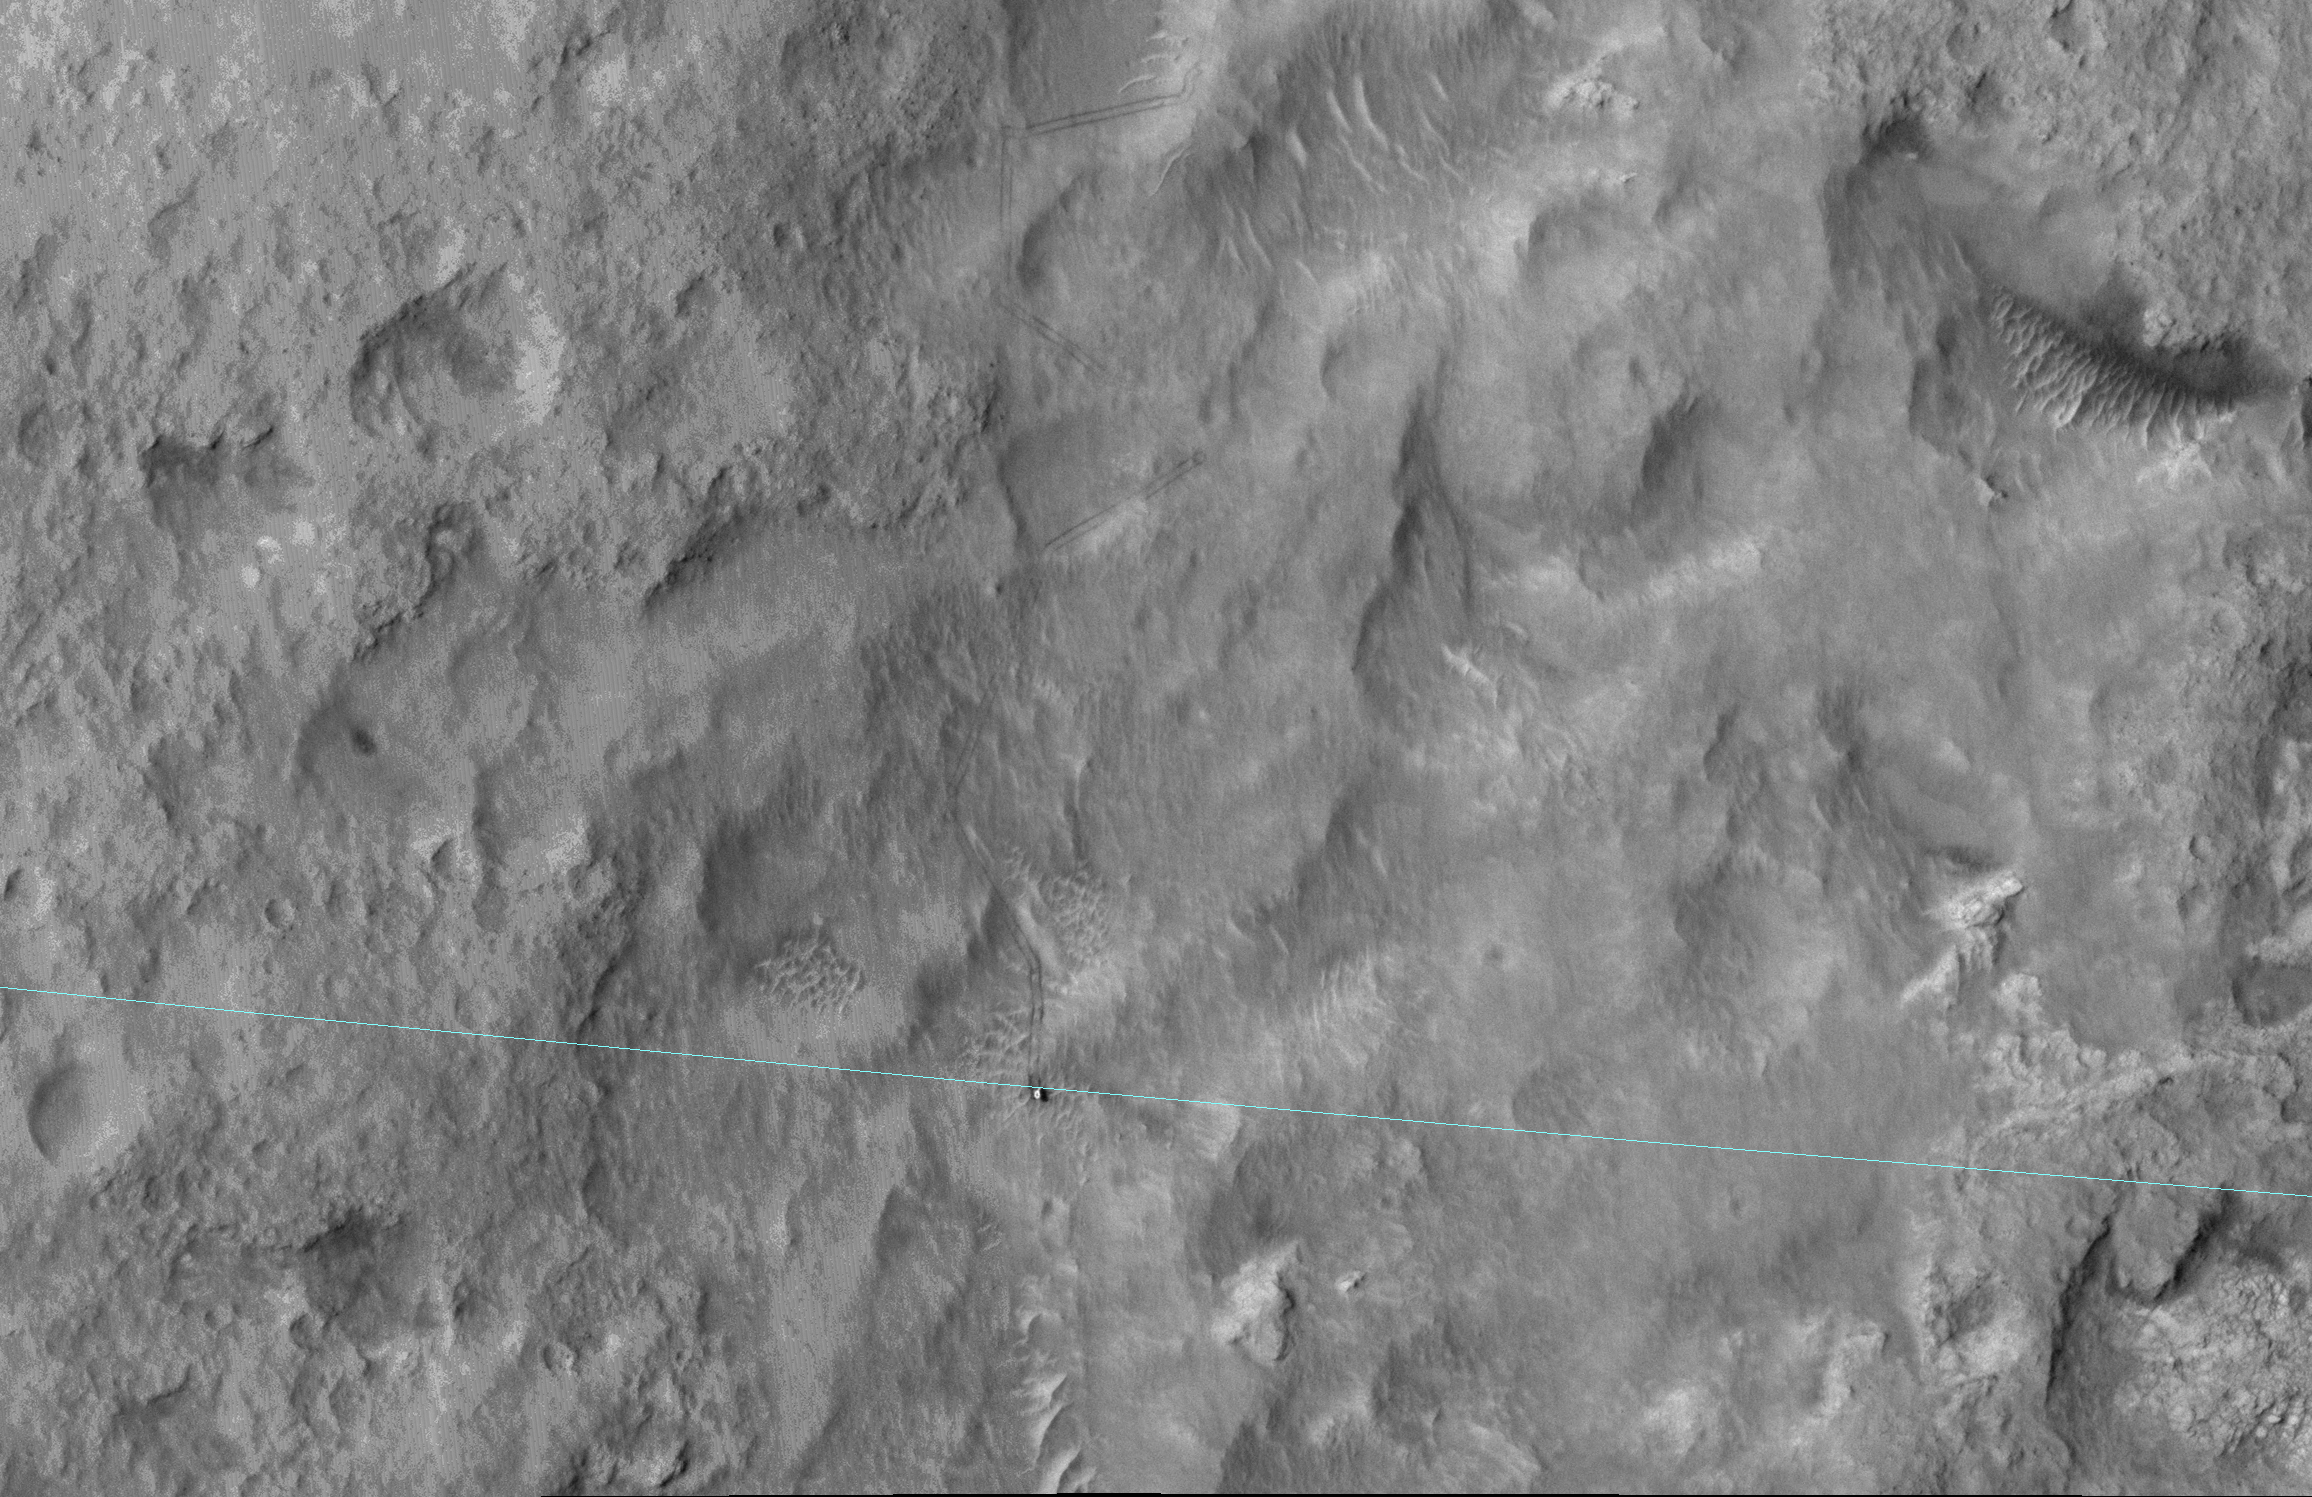

Curiosity Mars Rover Reaching Edge of Its Landing Ellipse

NASA’s Curiosity Mars rover is stepping on the boundary line. Being called offside is a good thing in this case, but don’t tell the World Cup referees!

The blue line added to this June 27, 2014, image from the High Resolution Imaging Science Experiment (HiRISE) camera on NASA’s Mars Reconnaissance Orbiter is the edge of the ellipse that was charted as safe terrain for the rover’s August 2012 landing. Curiosity is visible right on the ellipse line in the lower center of the image. This 3-sigma landing ellipse is about 4 miles long and 12 miles wide (7 kilometers by 20 kilometers). Curiosity reached the edge of it for the first time with a drive of about 269 feet (82 meters) earlier that day.

OK, I don’t hear any cheering yet. You must be wondering, “What the heck is a 3-sigma landing ellipse?” It is a statistical prediction made prior to landing to determine how far from a targeted center point the rover might land, given uncertainties such as the atmospheric conditions on landing day. The “3-sigma” part means three standard deviations, so the rover was very, very likely (to about the 99.9-percent level) to land somewhere inside this ellipse. Such 3-sigma ellipses get a lot of scrutiny during landing-site selection because we don’t want anything dangerous for a landing — such as boulders of cliffs — inside the ellipse.

The Mars Science Laboratory mission did not try to land Curiosity right at the base of Mount Sharp, where the most interesting terrains lay, as seen from orbit. To do so would have put unsafe slopes within the landing ellipse. Instead, the rover spent almost exactly one Martian year (687 Earth days) roving and exploring before arriving at the edge of the ellipse.

Maybe the landing-site aficionados are cheering now? Let’s try this: Now that Curiosity is outside the safe-to-land ellipse, the landscape it traverses will get even more interesting. The rover can drive around landscape features that would have been dangerous to land on. Both the scenery and the geology should be even more exciting in the next Mars year.

HiRISE is one of six instruments on NASA’s Mars Reconnaissance Orbiter. The University of Arizona, Tucson, operates HiRISE, which was built by Ball Aerospace & Technologies Corp., Boulder, Colo. NASA’s Jet Propulsion Laboratory, a division of the California Institute of Technology in Pasadena, manages the Mars Reconnaissance Orbiter and Mars Science Laboratory projects for NASA’s Science Mission Directorate, Washington.

Credit: NASA/JPL-Caltech/Univ. of Arizona